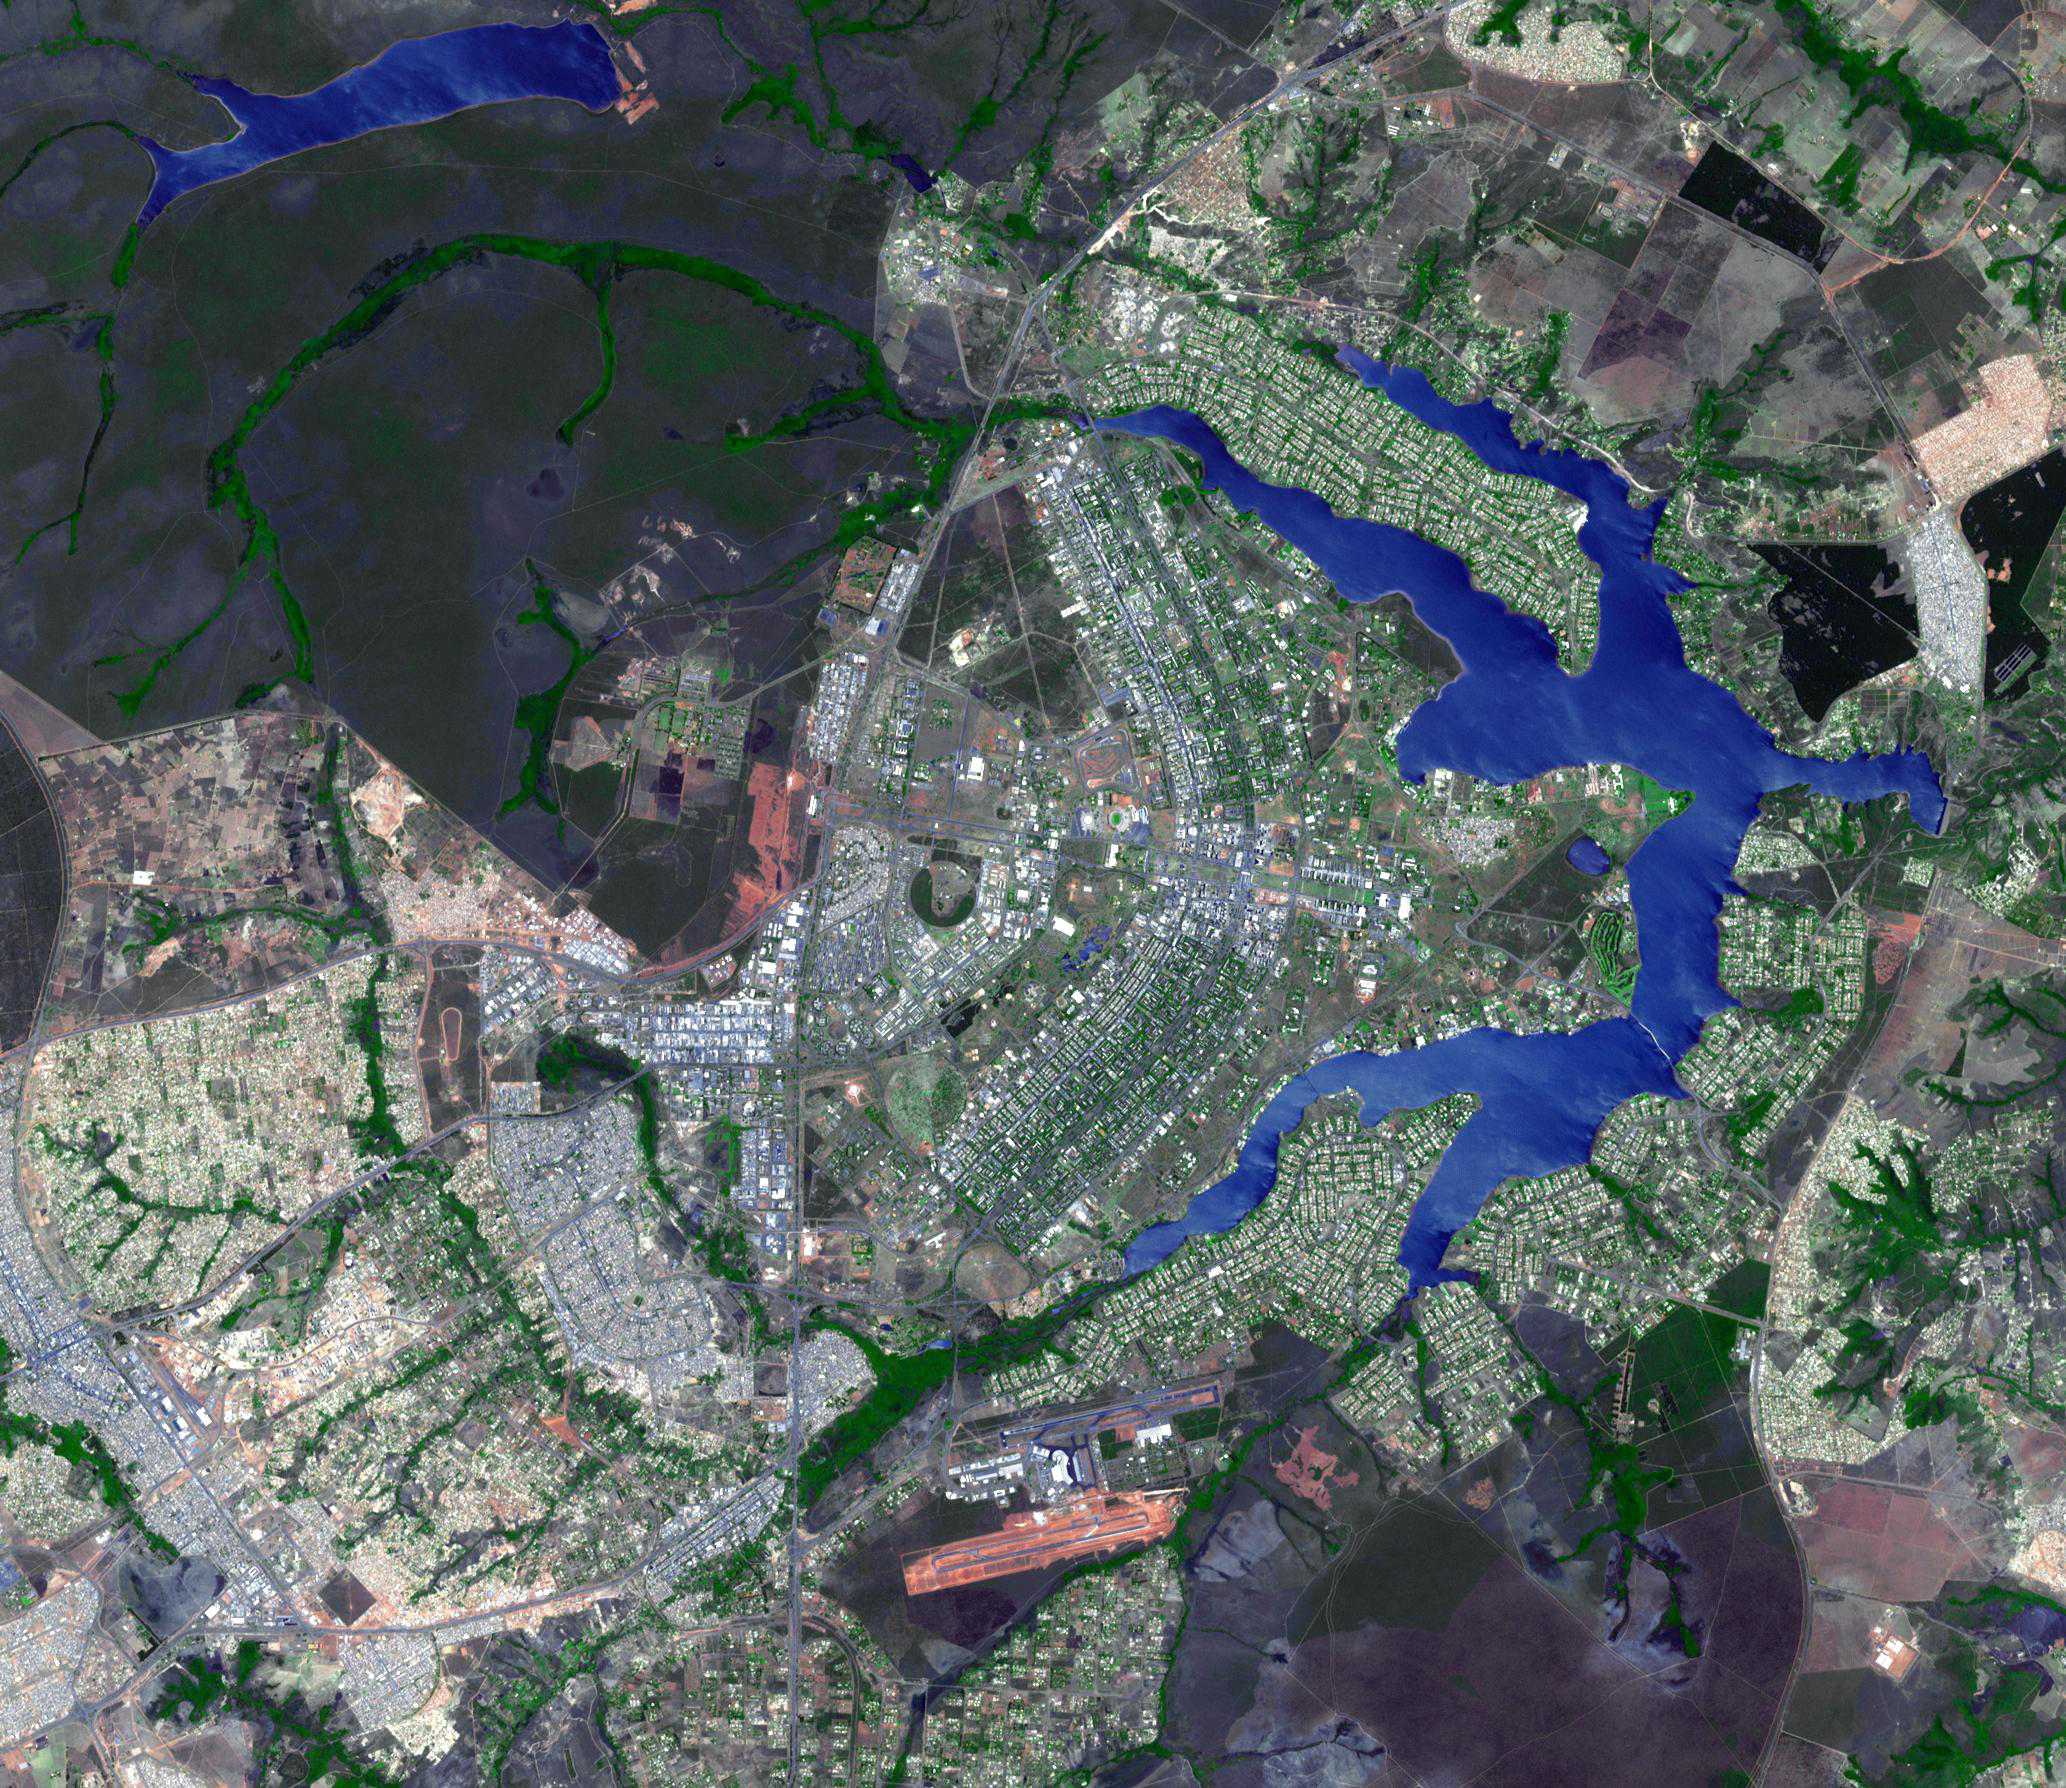

Brasilia, Brazil

Brasilia is the capital of Brazil, with a population of about 3.6 million for its metropolitan area. The city was planned and developed in 1956, residential buildings located around expansive urban areas, and specific areas for almost everything, including hotel sectors. When seen from above, the main planned part of the city’s shape resembles an airplane or butterfly. The image was acquired October 19, 2005, covers an area of 31 x 25.8 km, and is located at 15.7 degrees south latitude, 47.8 degrees west longitude.

With its 14 spectral bands from the visible to the thermal infrared wavelength region and its high spatial resolution of 15 to 90 meters (about 50 to 300 feet), ASTER images Earth to map and monitor the changing surface of our planet. ASTER is one of five Earth-observing instruments launched December 18, 1999, on NASA’s Terra. The instrument was built by Japan’s Ministry of Economy, Trade and Industry. A joint U.S./Japan science team is responsible for validation and calibration of the instrument and the data products.

The broad spectral coverage and high spectral resolution of ASTER provides scientists in numerous disciplines with critical information for surface mapping and monitoring of dynamic conditions and temporal change. Example applications are: monitoring glacial advances and retreats; monitoring potentially active volcanoes; identifying crop stress; determining cloud morphology and physical properties; wetlands evaluation; thermal pollution monitoring; coral reef degradation; surface temperature mapping of soils and geology; and measuring surface heat balance.

The ASTER U.S. science team is located at NASA’s Jet Propulsion Laboratory, Pasadena, Calif. The Terra mission is part of NASA’s Science Mission Directorate, Washington, D.C.

Credit: NASA/GSFC/METI/ERSDAC/JAROS, and U.S./Japan ASTER Science Team